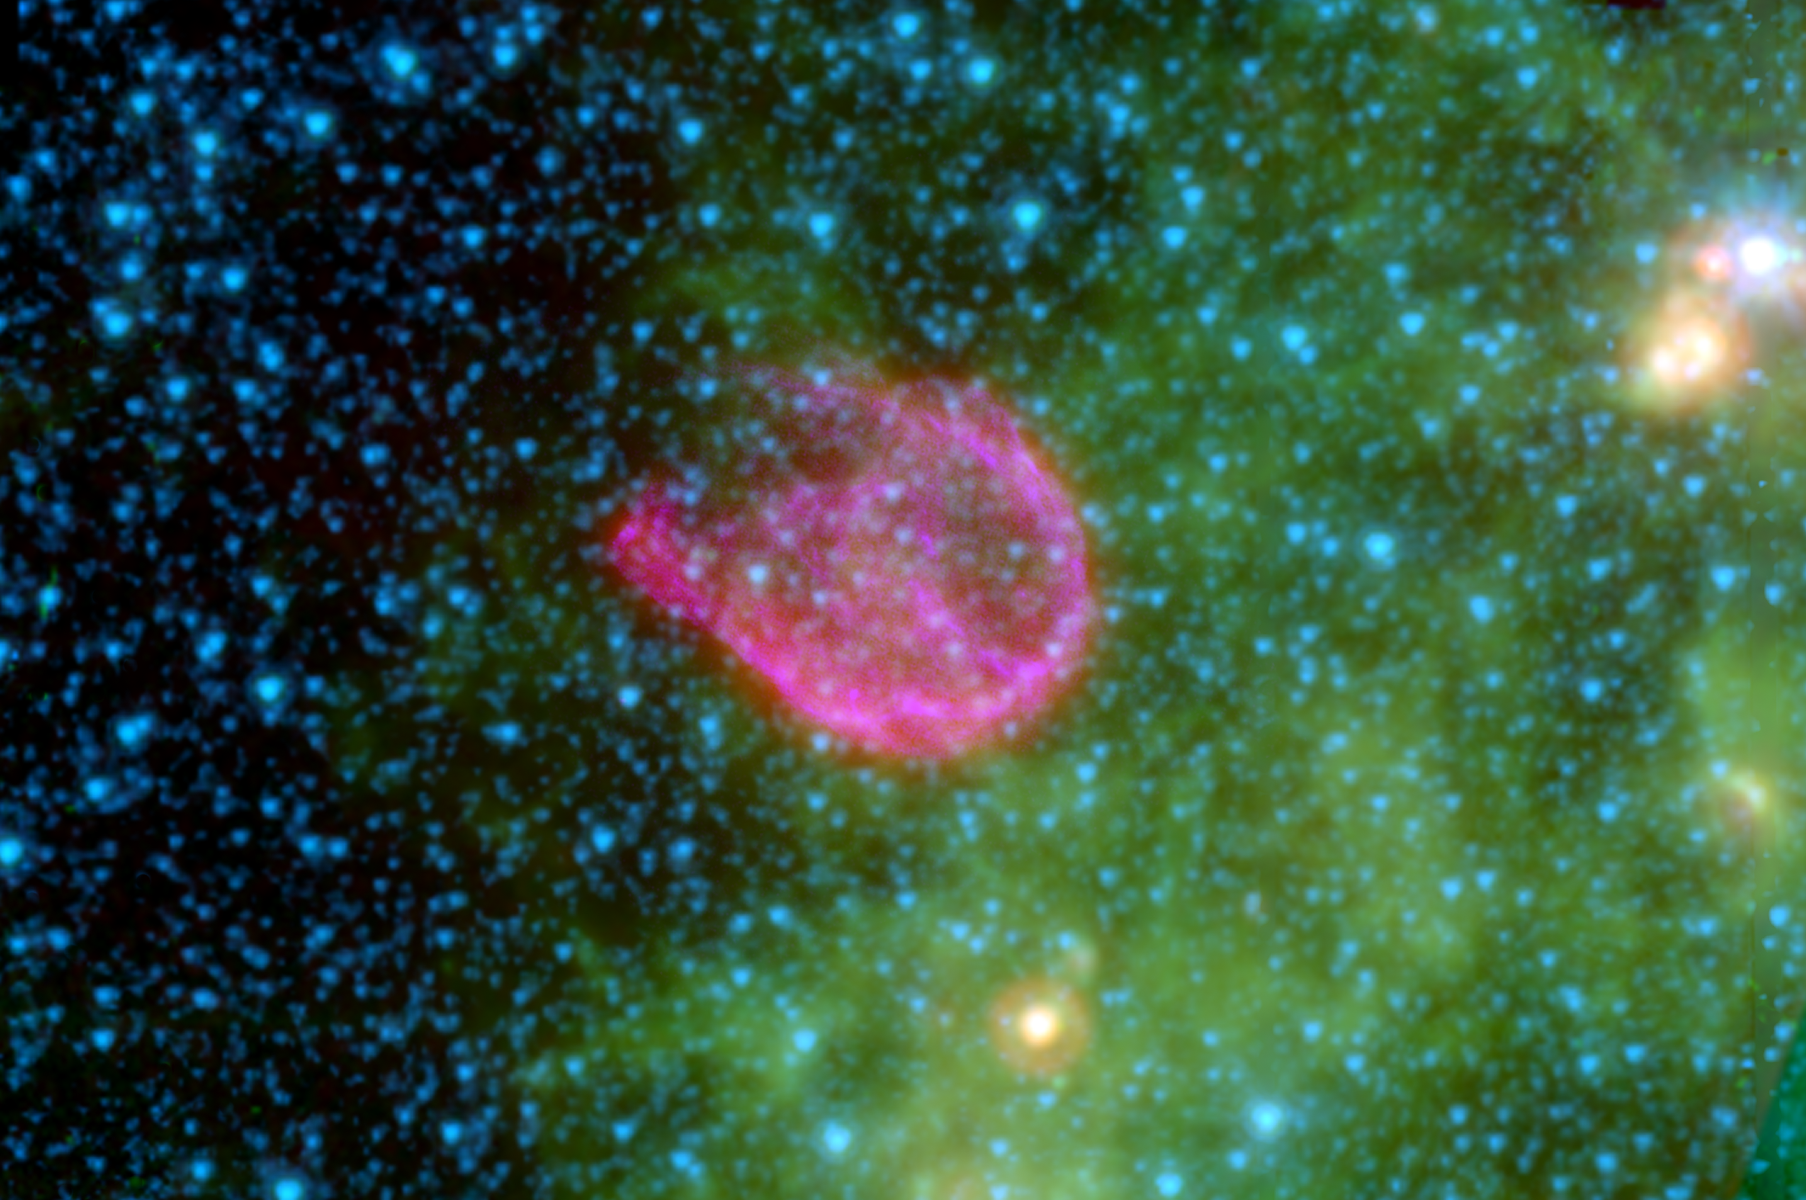

A Supernova’s Shockwaves

Supernovae are the explosive deaths of the universe’s most massive stars. In death, these volatile creatures blast tons of energetic waves into the cosmos, destroying much of the dust surrounding them.

This false-color composite from NASA’s Spitzer Space Telescope and NASA’s Chandra X-ray Observatory shows the remnant of one such explosion. The remnant, called N132D, is the wispy pink shell of gas at the center of this image. The pinkish color reveals a clash between the explosion’s high-energy shockwaves and surrounding dust grains.

In the background, small organic molecules called polycyclic aromatic hydrocarbons are shown as tints of green. The blue spots represent stars in our galaxy along this line of sight.

N132D is located 163,000 light-years away in a neighboring galaxy called, the Large Magellanic Cloud.

In this image, infrared light at 4.5 microns is mapped to blue, 8.0 microns to green and 24 microns to red. Broadband X-ray light is mapped purple. The infrared data were taken by Spitzer’s infrared array camera and multiband imaging photometer, while the X-ray data were captured by Chandra.

Credit: NASA/JPL-Caltech/Harvard-Smithsonian CfA